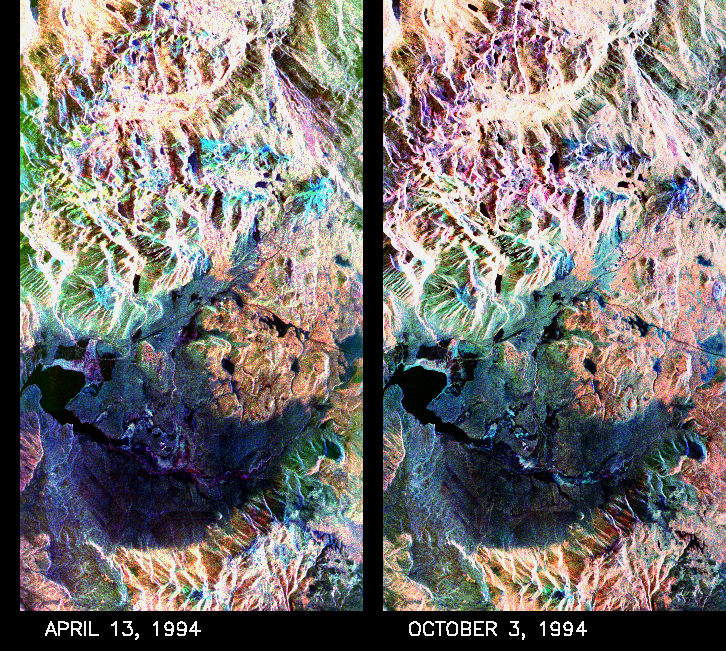

Space Radar Image of Mammoth Mountain, California

These two false-color composite images of the Mammoth Mountain area in the Sierra Nevada Mountains, Calif., show significant seasonal changes in snow cover. The image at left was acquired by the Spaceborne Imaging Radar-C and X-band Synthetic Aperture Radar aboard the space shuttle Endeavour on its 67th orbit on April 13, 1994. The image is centered at 37.6 degrees north latitude and 119 degrees west longitude. The area is about 36 kilometers by 48 kilometers (22 miles by 29 miles). In this image, red is L-band (horizontally transmitted and vertically received) polarization data; green is C-band (horizontally transmitted and vertically received) polarization data; and blue is C-band (horizontally transmitted and received) polarization data.

The image at right was acquired on October 3, 1994, on the space shuttle Endeavour’s 67th orbit of the second radar mission. Crowley Lake appears dark at the center left of the image, just above or south of Long Valley. The Mammoth Mountain ski area is visible at the top right of the scene. The red areas correspond to forests, the dark blue areas are bare surfaces and the green areas are short vegetation, mainly brush. The changes in color tone at the higher elevations (e.g. the Mammoth Mountain ski area) from green-blue in April to purple in September reflect changes in snow cover between the two missions.

The April mission occurred immediately following a moderate snow storm. During the mission the snow evolved from a dry, fine-grained snowpack with few distinct layers to a wet, coarse-grained pack with multiple ice inclusions. Since that mission, all snow in the area has melted except for small glaciers and permanent snowfields on the Silver Divide and near the headwaters of Rock Creek. On October 3, 1994, only discontinuous patches of snow cover were present at very high elevations following the first snow storm of the season on September 28, 1994. For investigations in hydrology and land-surface climatology, seasonal snow cover and alpine glaciers are critical to the radiation and water balances.

SIR-C/X-SAR is a powerful tool because it is sensitive to most snowpack conditions and is less influenced by weather conditions than other remote sensing instruments, such as Landsat. In parallel with the operational SIR-C data processing, an experimental effort is being conducted to test SAR data processing using the Jet Propulsion Laboratory’s massively parallel supercomputing facility, centered around the Cray Research T3D. These experiments will assess the abilities of large supercomputers to produce high throughput SAR processing in preparation for upcoming data-intensive SAR missions. The images released here were produced as part of this experimental effort.

Spaceborne Imaging Radar-C and X-band Synthetic Aperture Radar (SIR-C/X-SAR) is part of NASA’s Mission to Planet Earth. The radars illuminate Earth with microwaves, allowing detailed observations at any time, regardless of weather or sunlight conditions. SIR-C/X-SAR uses three microwave wavelengths: L-band (24 cm), C-band (6 cm) and X-band (3 cm). The multi-frequency data will be used by the international scientific community to better understand the global environment and how it is changing. The SIR-C/X-SAR data, complemented by aircraft and ground studies, will give scientists clearer insights into those environmental changes which are caused by nature and those changes which are induced by human activity.

SIR-C was developed by NASA’s Jet Propulsion Laboratory. X-SAR was developed by the Dornier and Alenia Spazio companies for the German space agency, Deutsche Agentur fuer Raumfahrtangelegenheiten (DARA), and the Italian space agency, Agenzia Spaziale Italiana (ASI), with the Deutsche Forschungsanstalt fuer Luft und Raumfahrt e.V.(DLR), the major partner in science, operations and data processing of X-SAR.

Credit: NASA/JPL